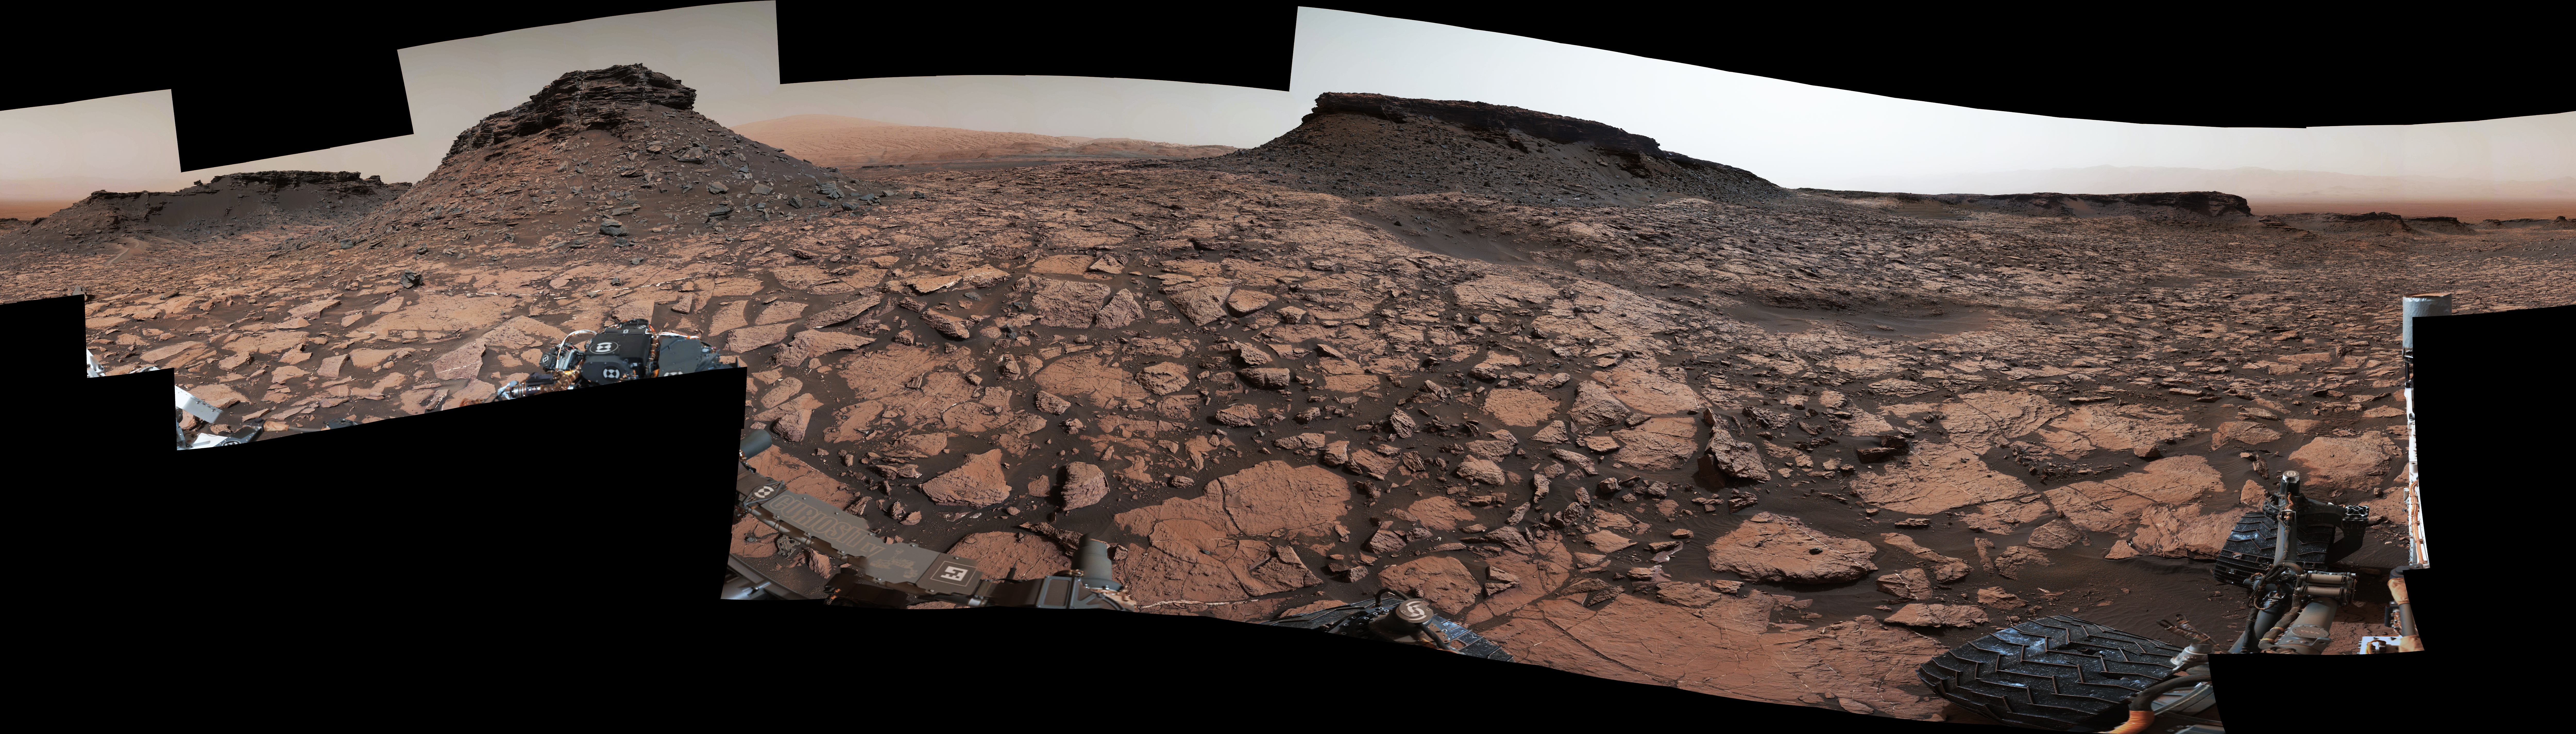

Rover’s Panorama Taken Amid ‘Murray Buttes’ on Mars

This 360-degree panorama was acquired by the Mast Camera (Mastcam) on NASA’s Curiosity Mars rover while the rover was in an area called “Murray Buttes” on lower Mount Sharp, one of the most scenic landscapes yet visited by any Mars rover.

The view stitches together many individual images taken by Mastcam’s left-eye camera on Sept. 4, 2016, during the 1,451st Martian day, or sol, of the mission. North is at both ends and south is in the center. The rover’s location when it recorded this scene was the site it reached in its Sol 1448 drive. (See map at http://mars.nasa.gov/msl/multimedia/images/?ImageID=8015.)

The dark, flat-topped mesa near the center of the scene rises to about 39 feet (about 12 meters) above the surrounding plain. From the rover’s position, the top of this mesa is about 131 feet (about 40 meters) away, and the beginning of the debris apron at the base of the mesa is about 98 feet (about 30 meters) away.

In the left half of the image, the dark butte that appears largest sits eastward from the rover and about 33 feet (about 10 meters) high. From the rover’s position, the top of this butte is about 85 feet (about 26 meters) away, and the beginning of the debris apron at its base is about 33 feet (about 10 meters) away. An upper portion of Mount Sharp appears on the horizon to the right of it.

The relatively flat foreground is part of a geological layer called the Murray formation, which includes lakebed mud deposits. The buttes and mesas rising above this surface are eroded remnants of ancient sandstone that originated when winds deposited sand after lower Mount Sharp had formed. They are capped by material that is relatively resistant to erosion, just as is the case with many similarly shaped buttes and mesas on Earth. The area’s informal naming honors Bruce Murray (1931-2013), a Caltech planetary scientist and director of NASA’s Jet Propulsion Laboratory, Pasadena, California.

The scene is presented with a color adjustment that approximates white balancing, to resemble how the rocks and sand would appear under daytime lighting conditions on Earth.

Malin Space Science Systems, San Diego, built and operates Mastcam. JPL, a division of Caltech, manages the Mars Science Laboratory Project for NASA’s Science Mission Directorate, Washington, and built the project’s Curiosity rover. For more information about Curiosity, visit http://www.nasa.gov/msl and http://mars.jpl.nasa.gov/msl.

For more information about Curiosity, visit http://www.nasa.gov/msl and http://mars.jpl.nasa.gov/msl.

Photojournal Note: Also available is the full resolution TIFF file PIA20840_full.tif. This file may be too large to view from a browser; it can be downloaded onto your desktop by right-clicking on the previous link and viewed with image viewing software.

Credit: NASA/JPL-Caltech/MSSS